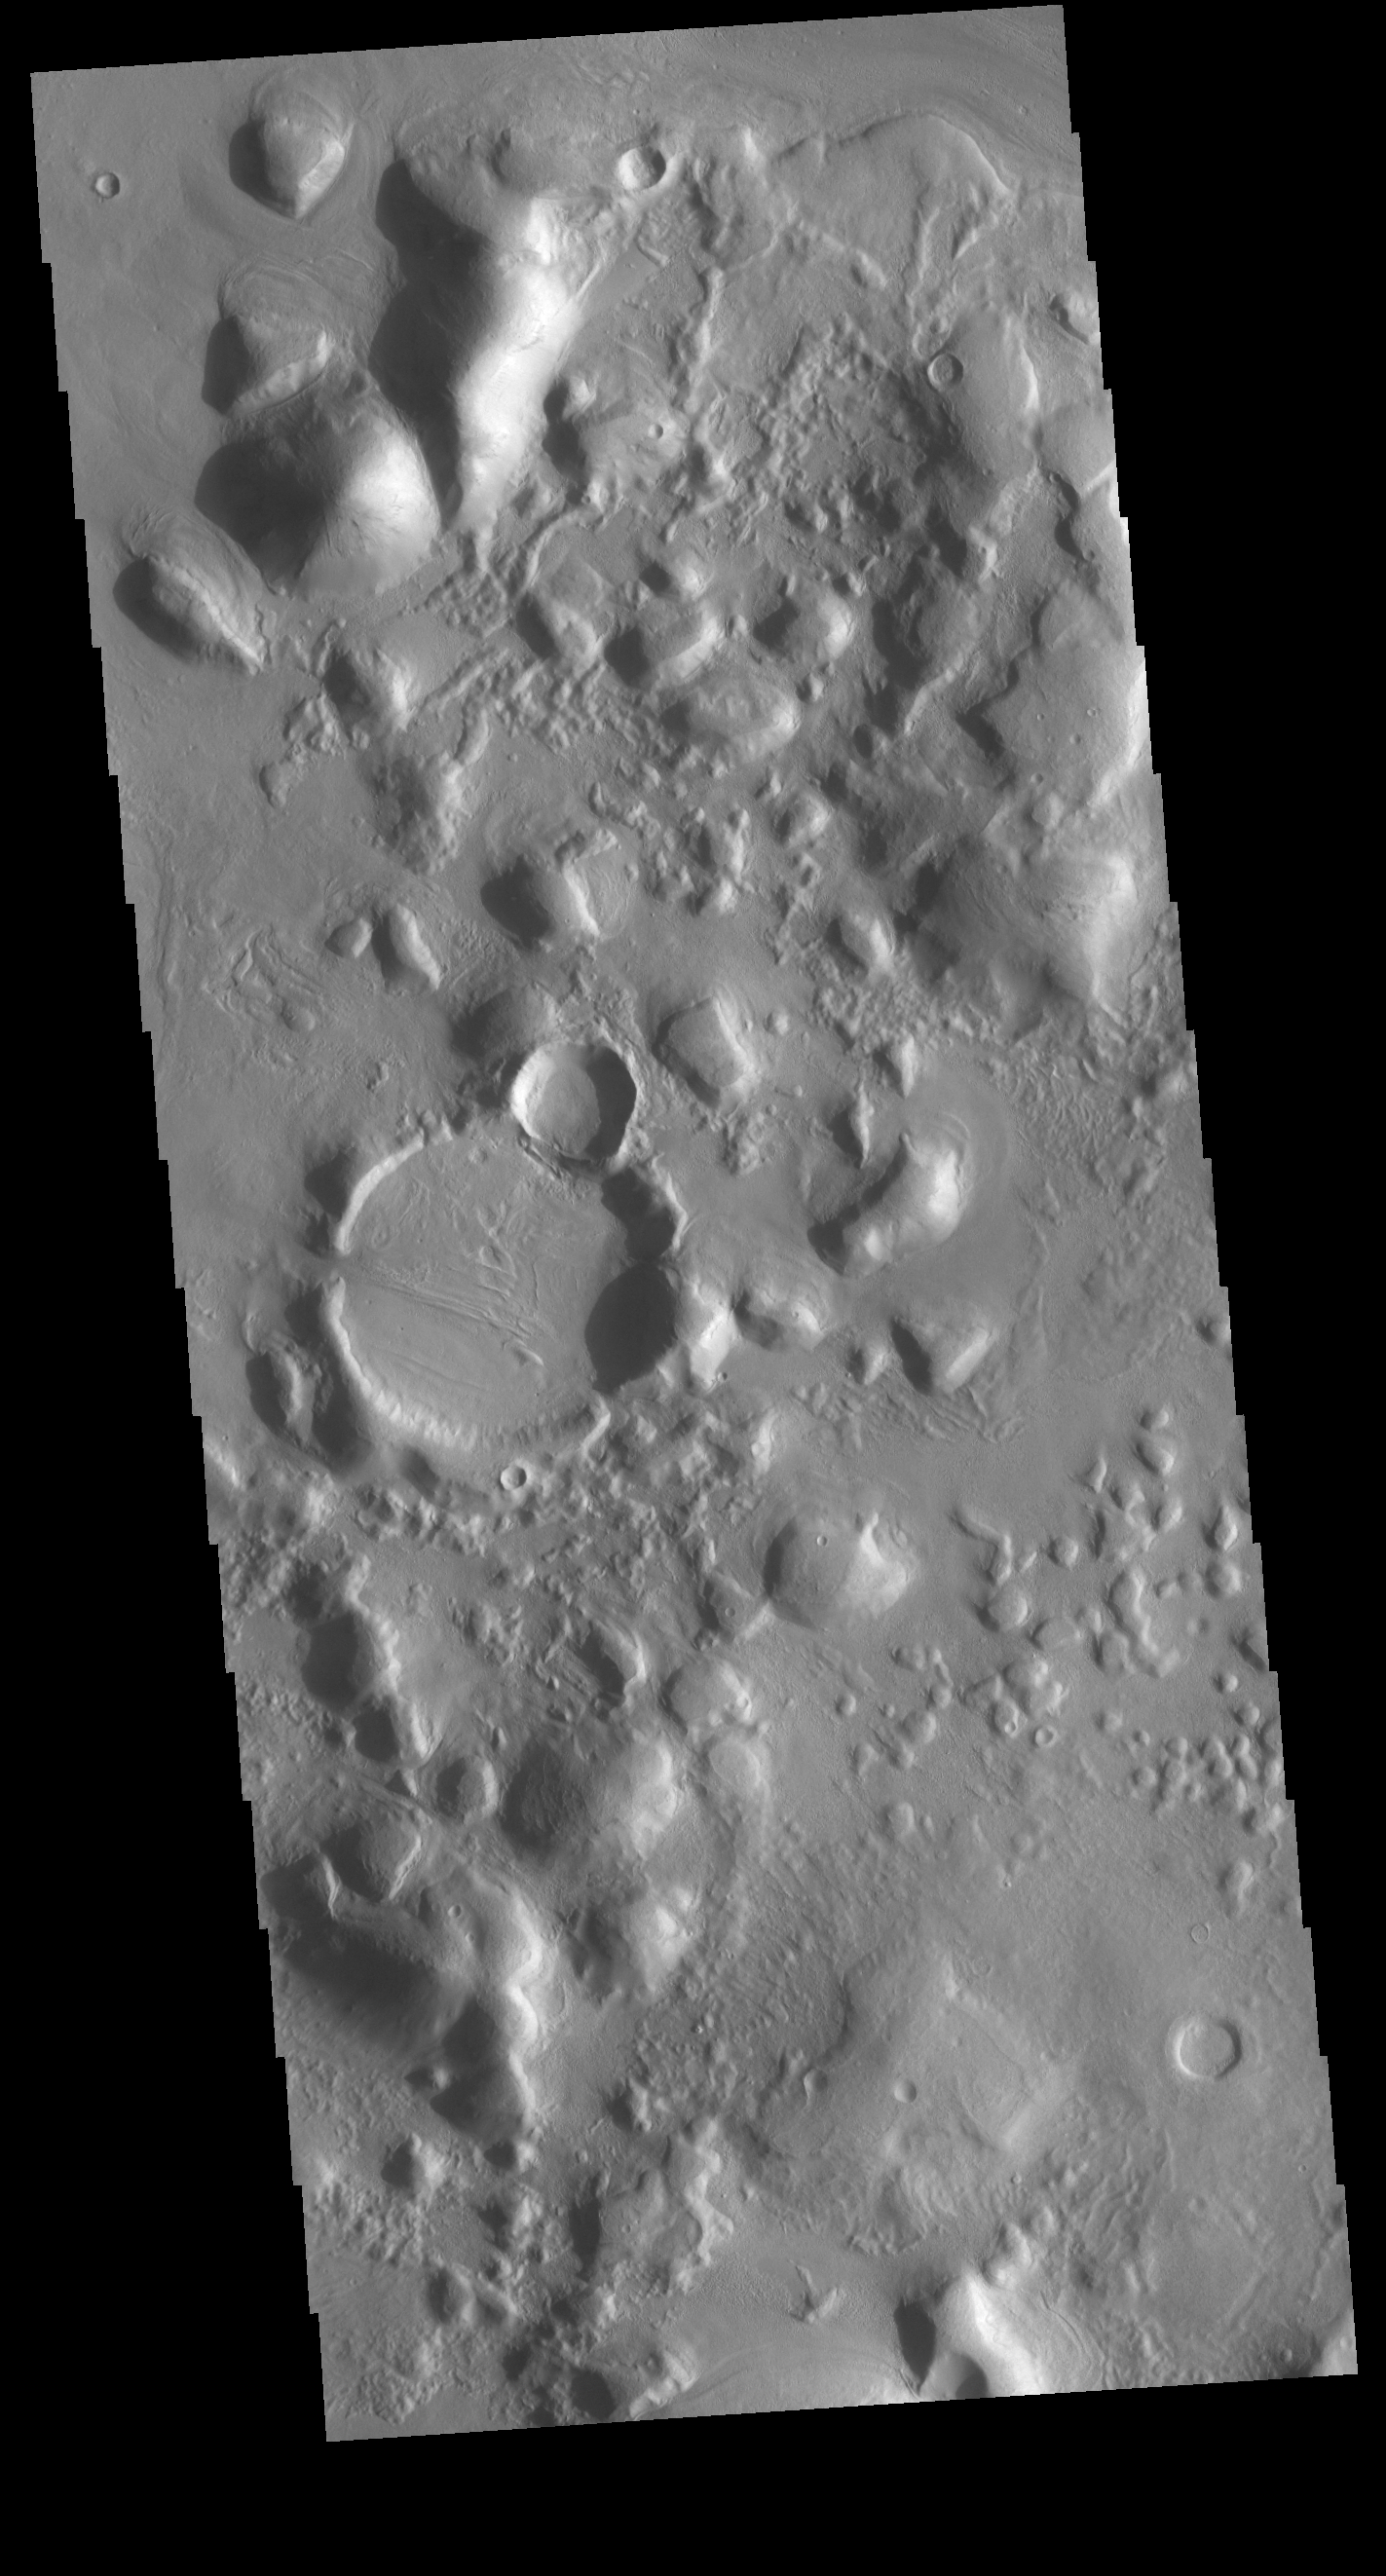

Arcadia Plainitia Hills

The hills in this VIS image are part of mound located in Arcadia Plantia. Just west of these hills is a long region of grouped hills called Phlegra Montes.

Credit: NASA/JPL-Caltech/ASU